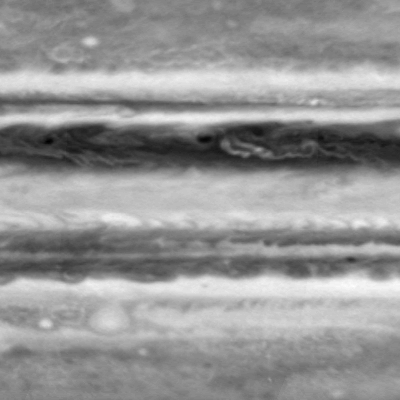

Still from Processed Movie of Zonal Jets

This image is one frame from a movie clip of cloud motions on Jupiter, from the side of the planet opposite to the Great Red Spot. It was taken in the first week of October 2000 by the narrow-angle camera on NASA’s Cassini spacecraft, with a blue filter.

A white oval visible in the lower left is the remains of a historic merger that began several years ago, when three white oval storms that had existed for 60 years merged into two, then one. Like the Great Red Spot, it is a high-pressure center in the southern hemisphere, but only half as large. The color difference between the white oval and the Red Spot is not well understood, but it is undoubtedly related to the updrafts and downdrafts that carry chemicals to different heights in the two structures.

The region shown reaches from 50 degrees north to 50 degrees south of Jupiter’s equator, and extends 100 degrees east-to-west, about one-quarter of Jupiter’s circumference. The smallest features are about 500 kilometers (about 300 miles) across.

Cassini is a cooperative project of NASA, the European Space Agency and the Italian Space Agency. The Jet Propulsion Laboratory, a division of the California Institute of Technology in Pasadena, manages the Cassini mission for NASA’s Office of Space Science, Washington, D.C.

Credit: NASA/JPL/University of Arizona